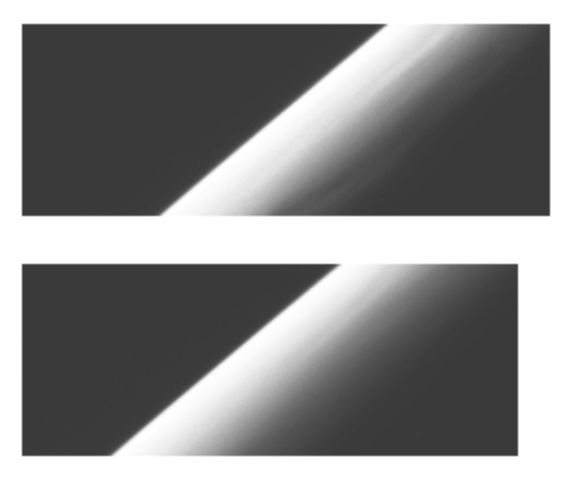

Haze observations near Jupiter’s Limb (60 degrees North, 295 degrees West)

These images show the apparent edge (limb) of the planet Jupiter as seen through both the violet filter (top frame) and an infrared filter (756 nanometers, bottom frame) of the Solid State Imaging (CCD) system aboard NASA’s Galileo spacecraft. North is to the top of the picture. There is at least one bright streak clearly visible on the crescent, running roughly north-south (parallel to the limb). It is unusual for such brightness or albedo features to be visible in planetary images taken at such a high solar phase angle. (The solar phase angle is the angle from the sun to the limb of the planet to the spacecraft camera. For this image it was 157 degrees, which means the camera was looking only 23 degrees away from the sun.) No separate haze layer is visible in these images. It is possible, but not certain, that if a feature such as the bright streak were seen directly over the limb, it would appear as such a separate haze layer.

The images, which show the limb between 60.6 degrees and 62.2 degrees North latitude (planetographic) and near 295 degrees West longitude, were obtained on December 20, 1996 Universal Time. The spacecraft was about 1,561,000 km (21.8 Jovian radii) from the limb of Jupiter and the resolution is about 16 kilometers per picture element.

The Jet Propulsion Laboratory, Pasadena, CA manages the mission for NASA’s Office of Space Science, Washington, DC.

Credit: NASA/JPL